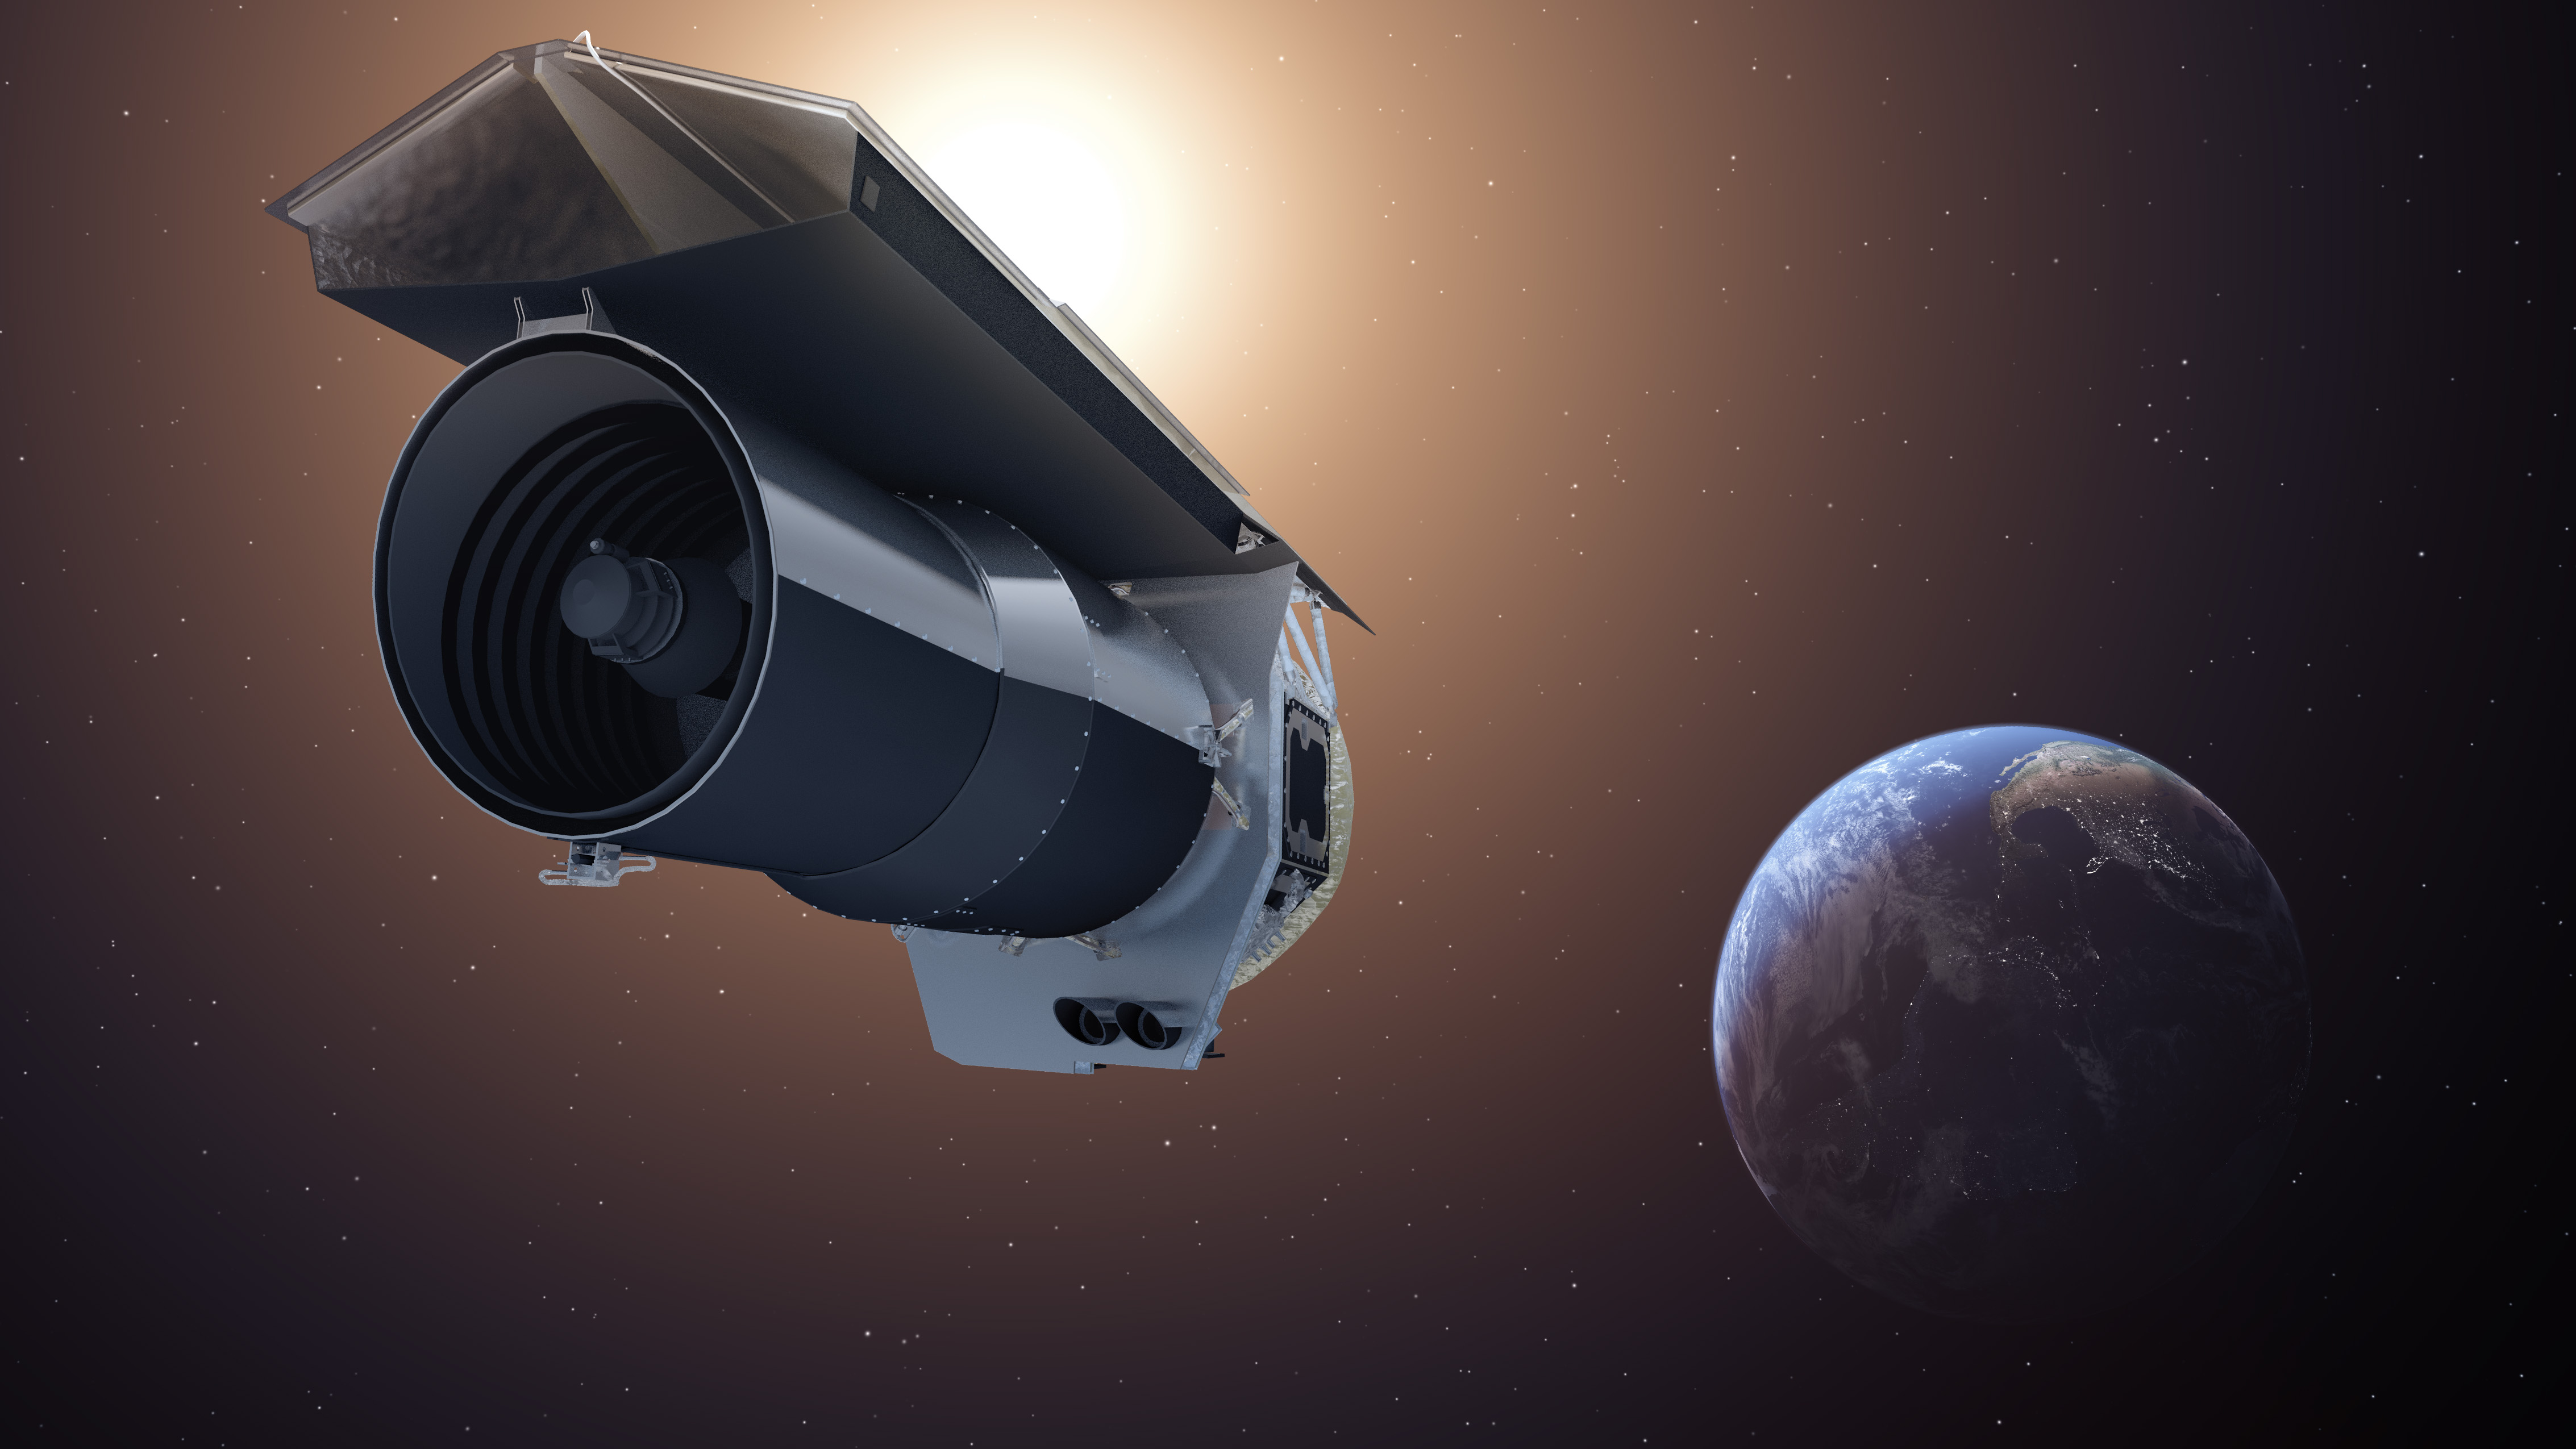

Spitzer Beyond (Artist’s Concept)

This artist’s concept shows NASA’s Spitzer Space Telescope. Spitzer begins its “Beyond” mission phase on Oct. 1, 2016. Spitzer is depicted in the orientation it assumes to establish communications with ground stations.

Spitzer is over 130 million miles (210 million kilometers) away from Earth, or about 1.5 times the distance between Earth and the Sun. The selected research proposals for Spitzer’s Beyond phase include a variety of objects that the mission was not originally planned to address — such as galaxies in the early universe, the black hole at the center of the Milky Way and exoplanets.

Spitzer faces increasing challenges and risks in its Beyond phase. To enable this riskier mode of operations, the mission team will have to override some autonomous safety systems. Mission engineers are hard at work preparing for these new challenges.

JPL manages the Spitzer Space Telescope mission for NASA’s Science Mission Directorate, Washington. Science operations are conducted at the Spitzer Science Center at Caltech in Pasadena, California. Spacecraft operations are based at Lockheed Martin Space Systems Company, Littleton, Colorado. Data are archived at the Infrared Science Archive housed at the Infrared Processing and Analysis Center at Caltech. Caltech manages JPL for NASA.

Credit: NASA/JPL-Caltech